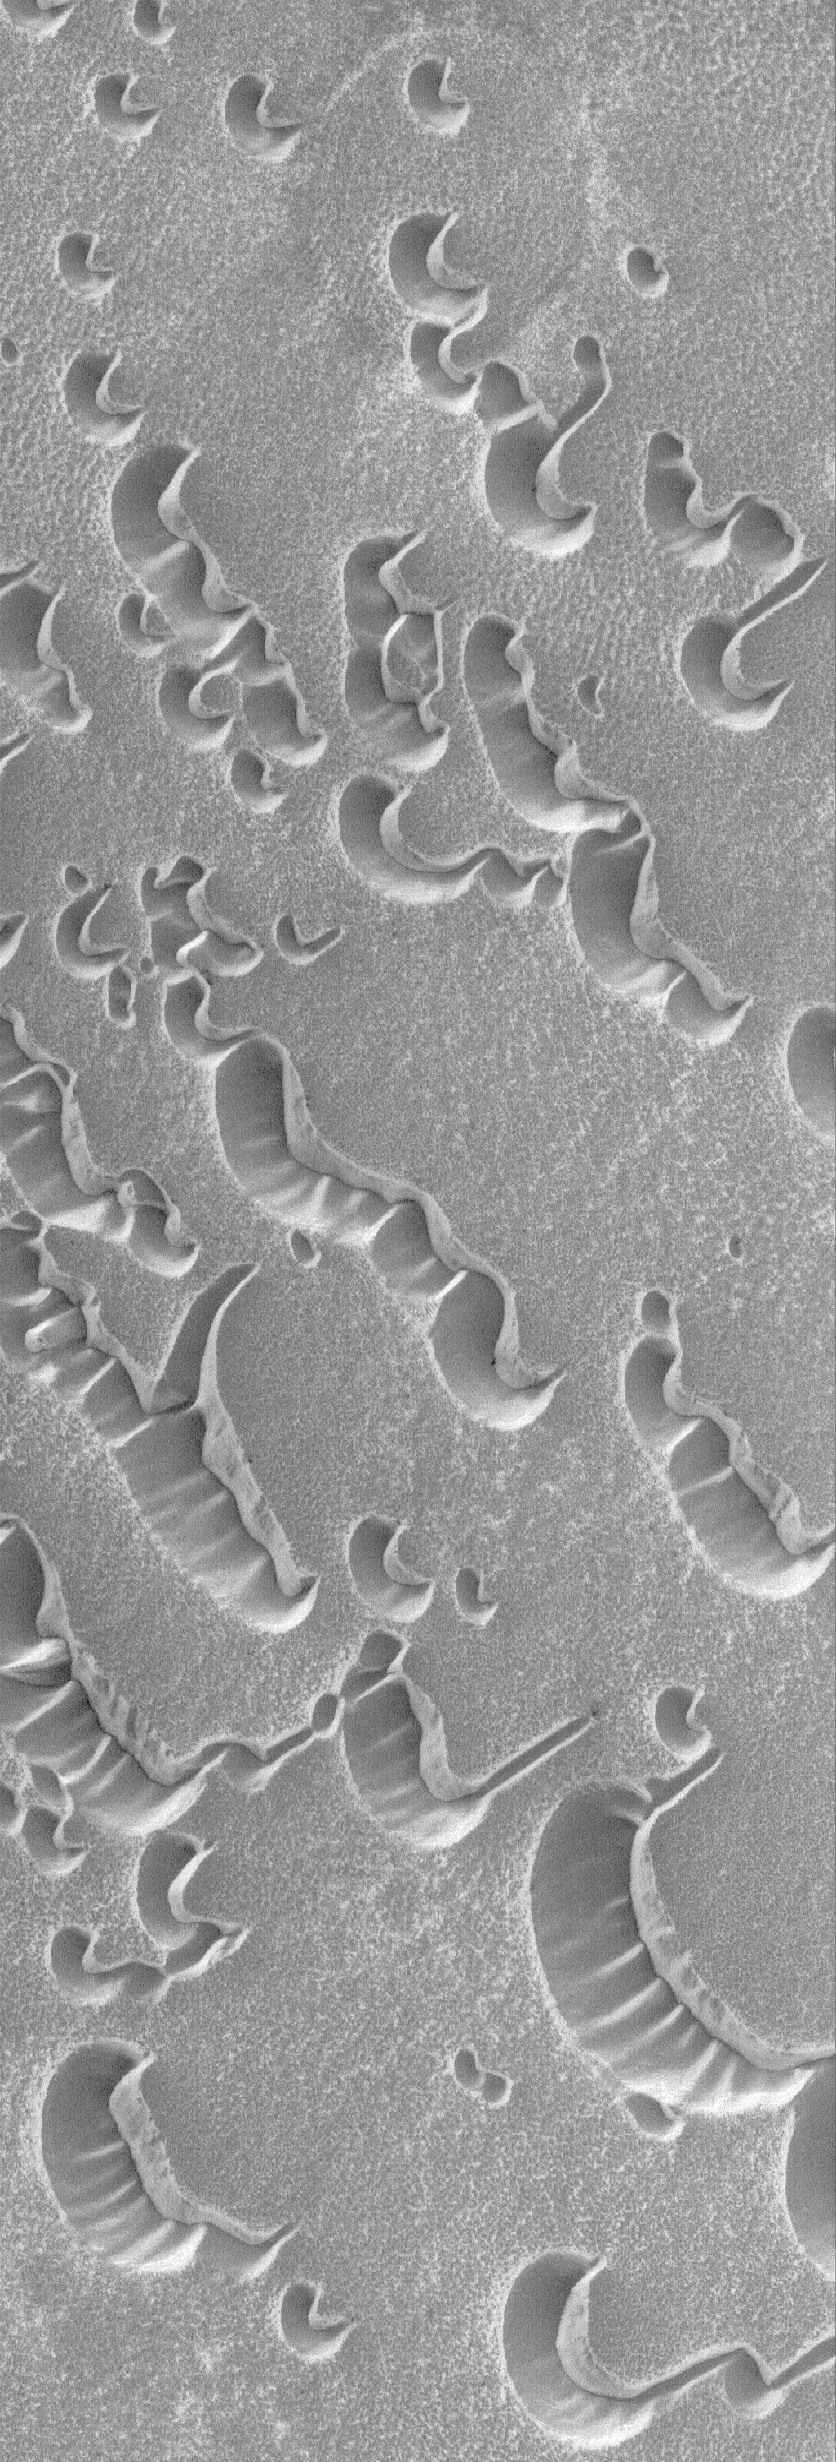

Polar Shells

21 May 2006
This Mars Global Surveyor (MGS) Mars Orbiter Camera (MOC) image shows sand dunes overlain by a layer of seasonal carbon dioxide frost in the north polar region of Mars. Sunlight illuminates the scene from the lower left, but slopes facing toward the upper right seem illuminated because of the thicker accumulation of frost on the slopes facing away from the sunlight.

Location near: 76.3°N, 264.3°W
Image width: ~3 km (~1.9 mi)
Illumination from: lower left
Season: Northern Winter

Credit: NASA/JPL/Malin Space Science Systems